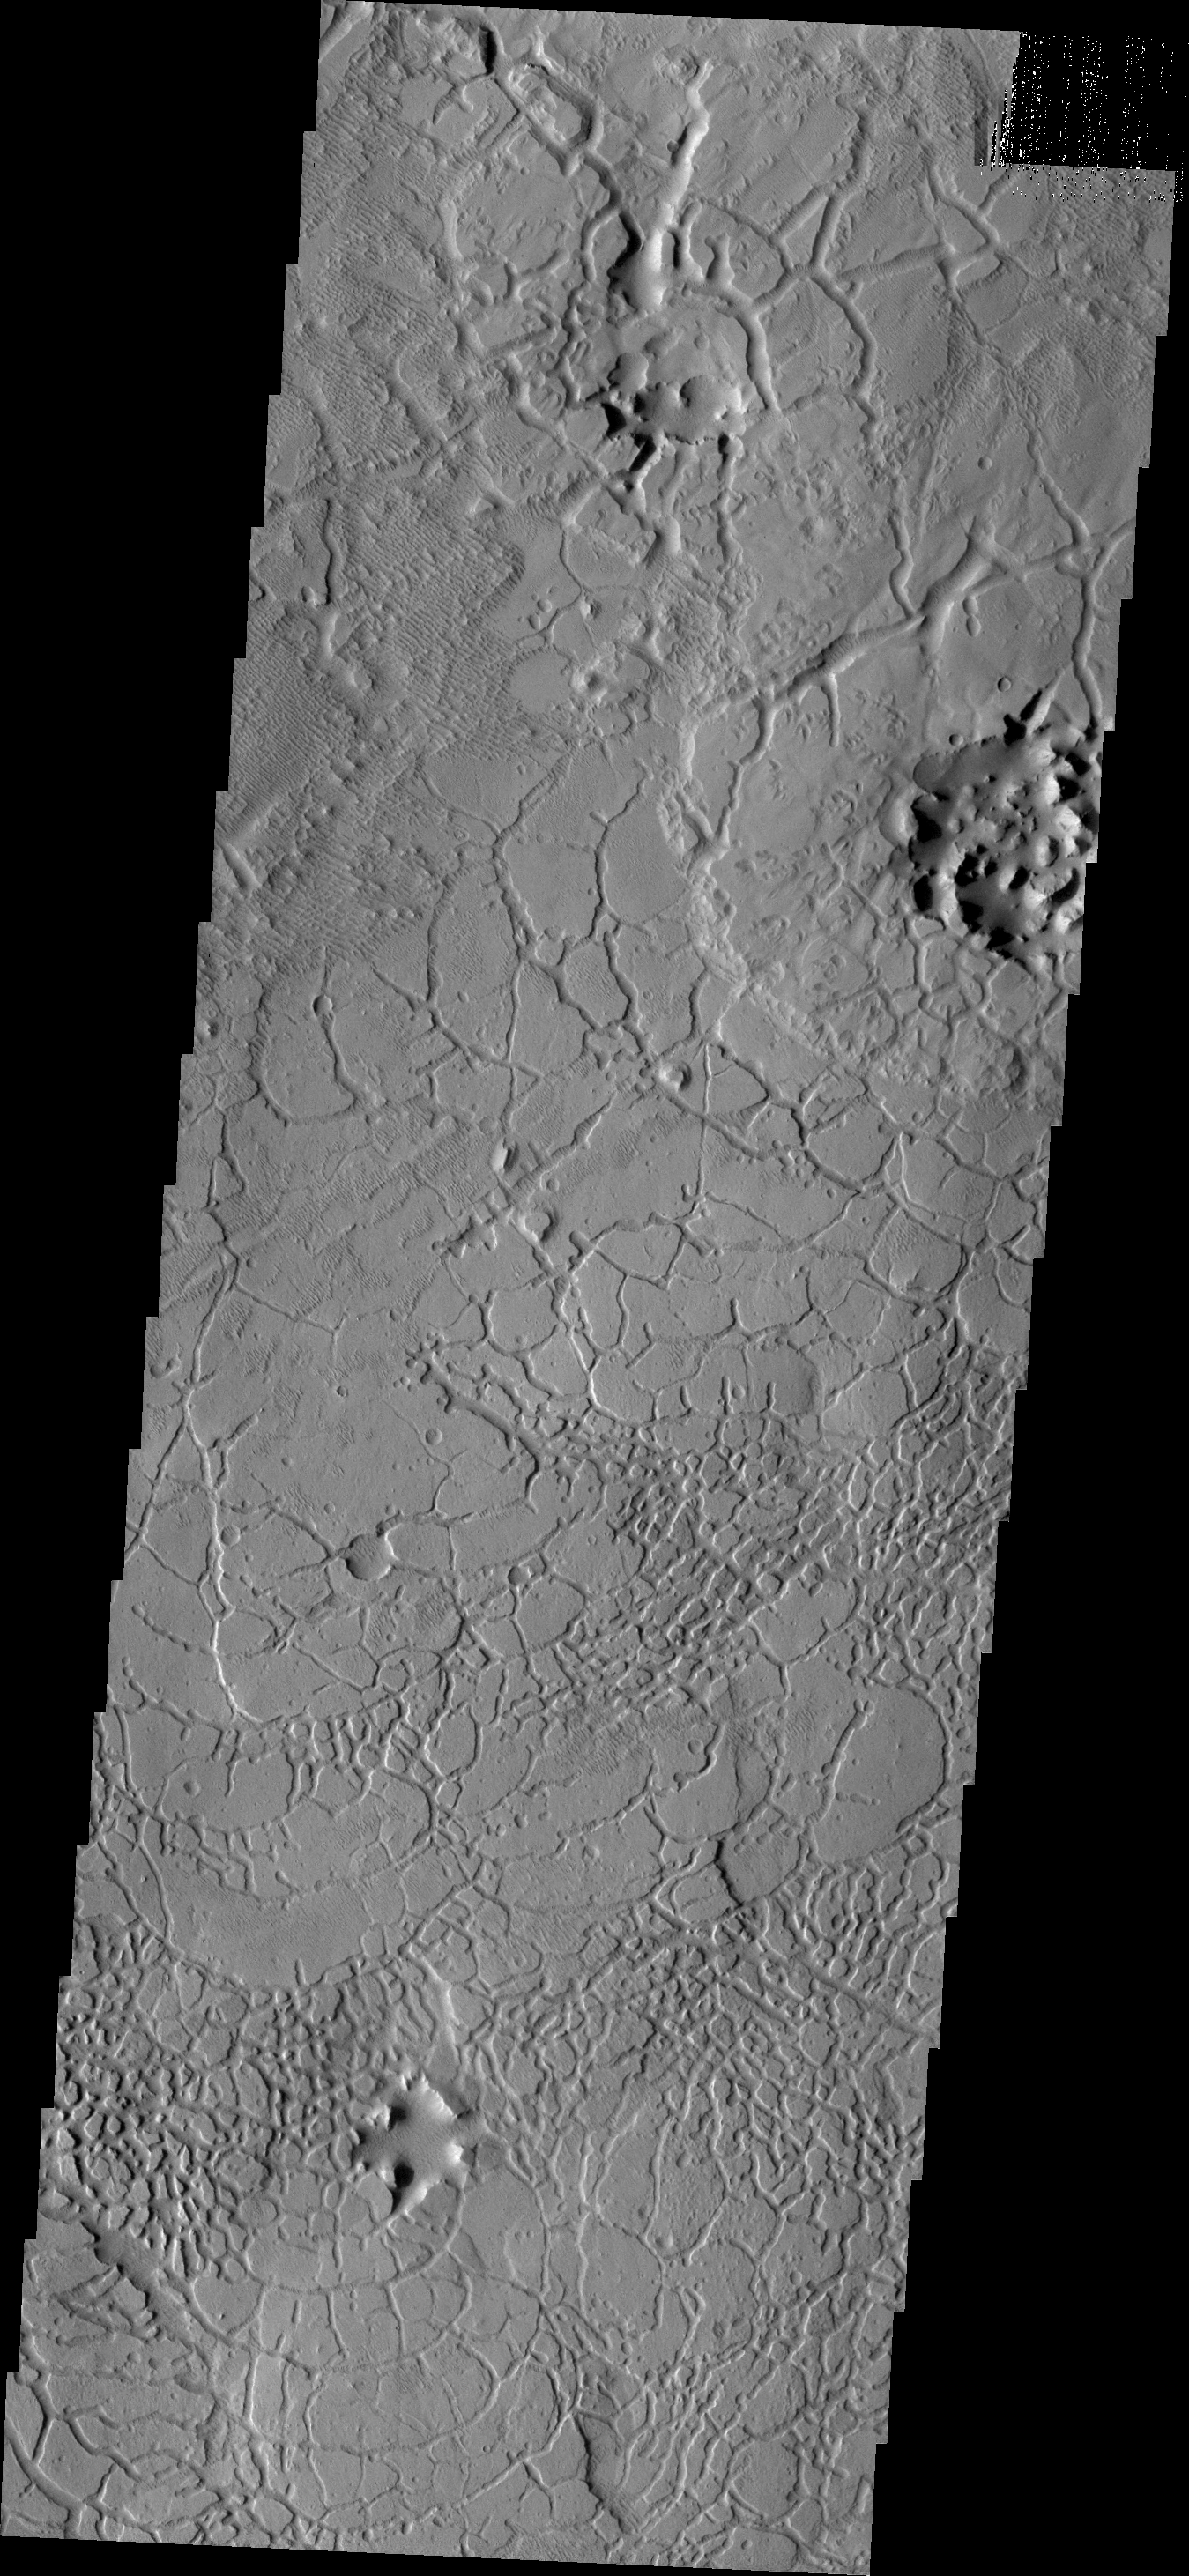

Avernus Colles

This VIS image shows a portion of Avernus Colles. The term “colles” means small hills, and the surface here is being fractured into many small hills and mesas.

Credit: NASA/JPL/ASU